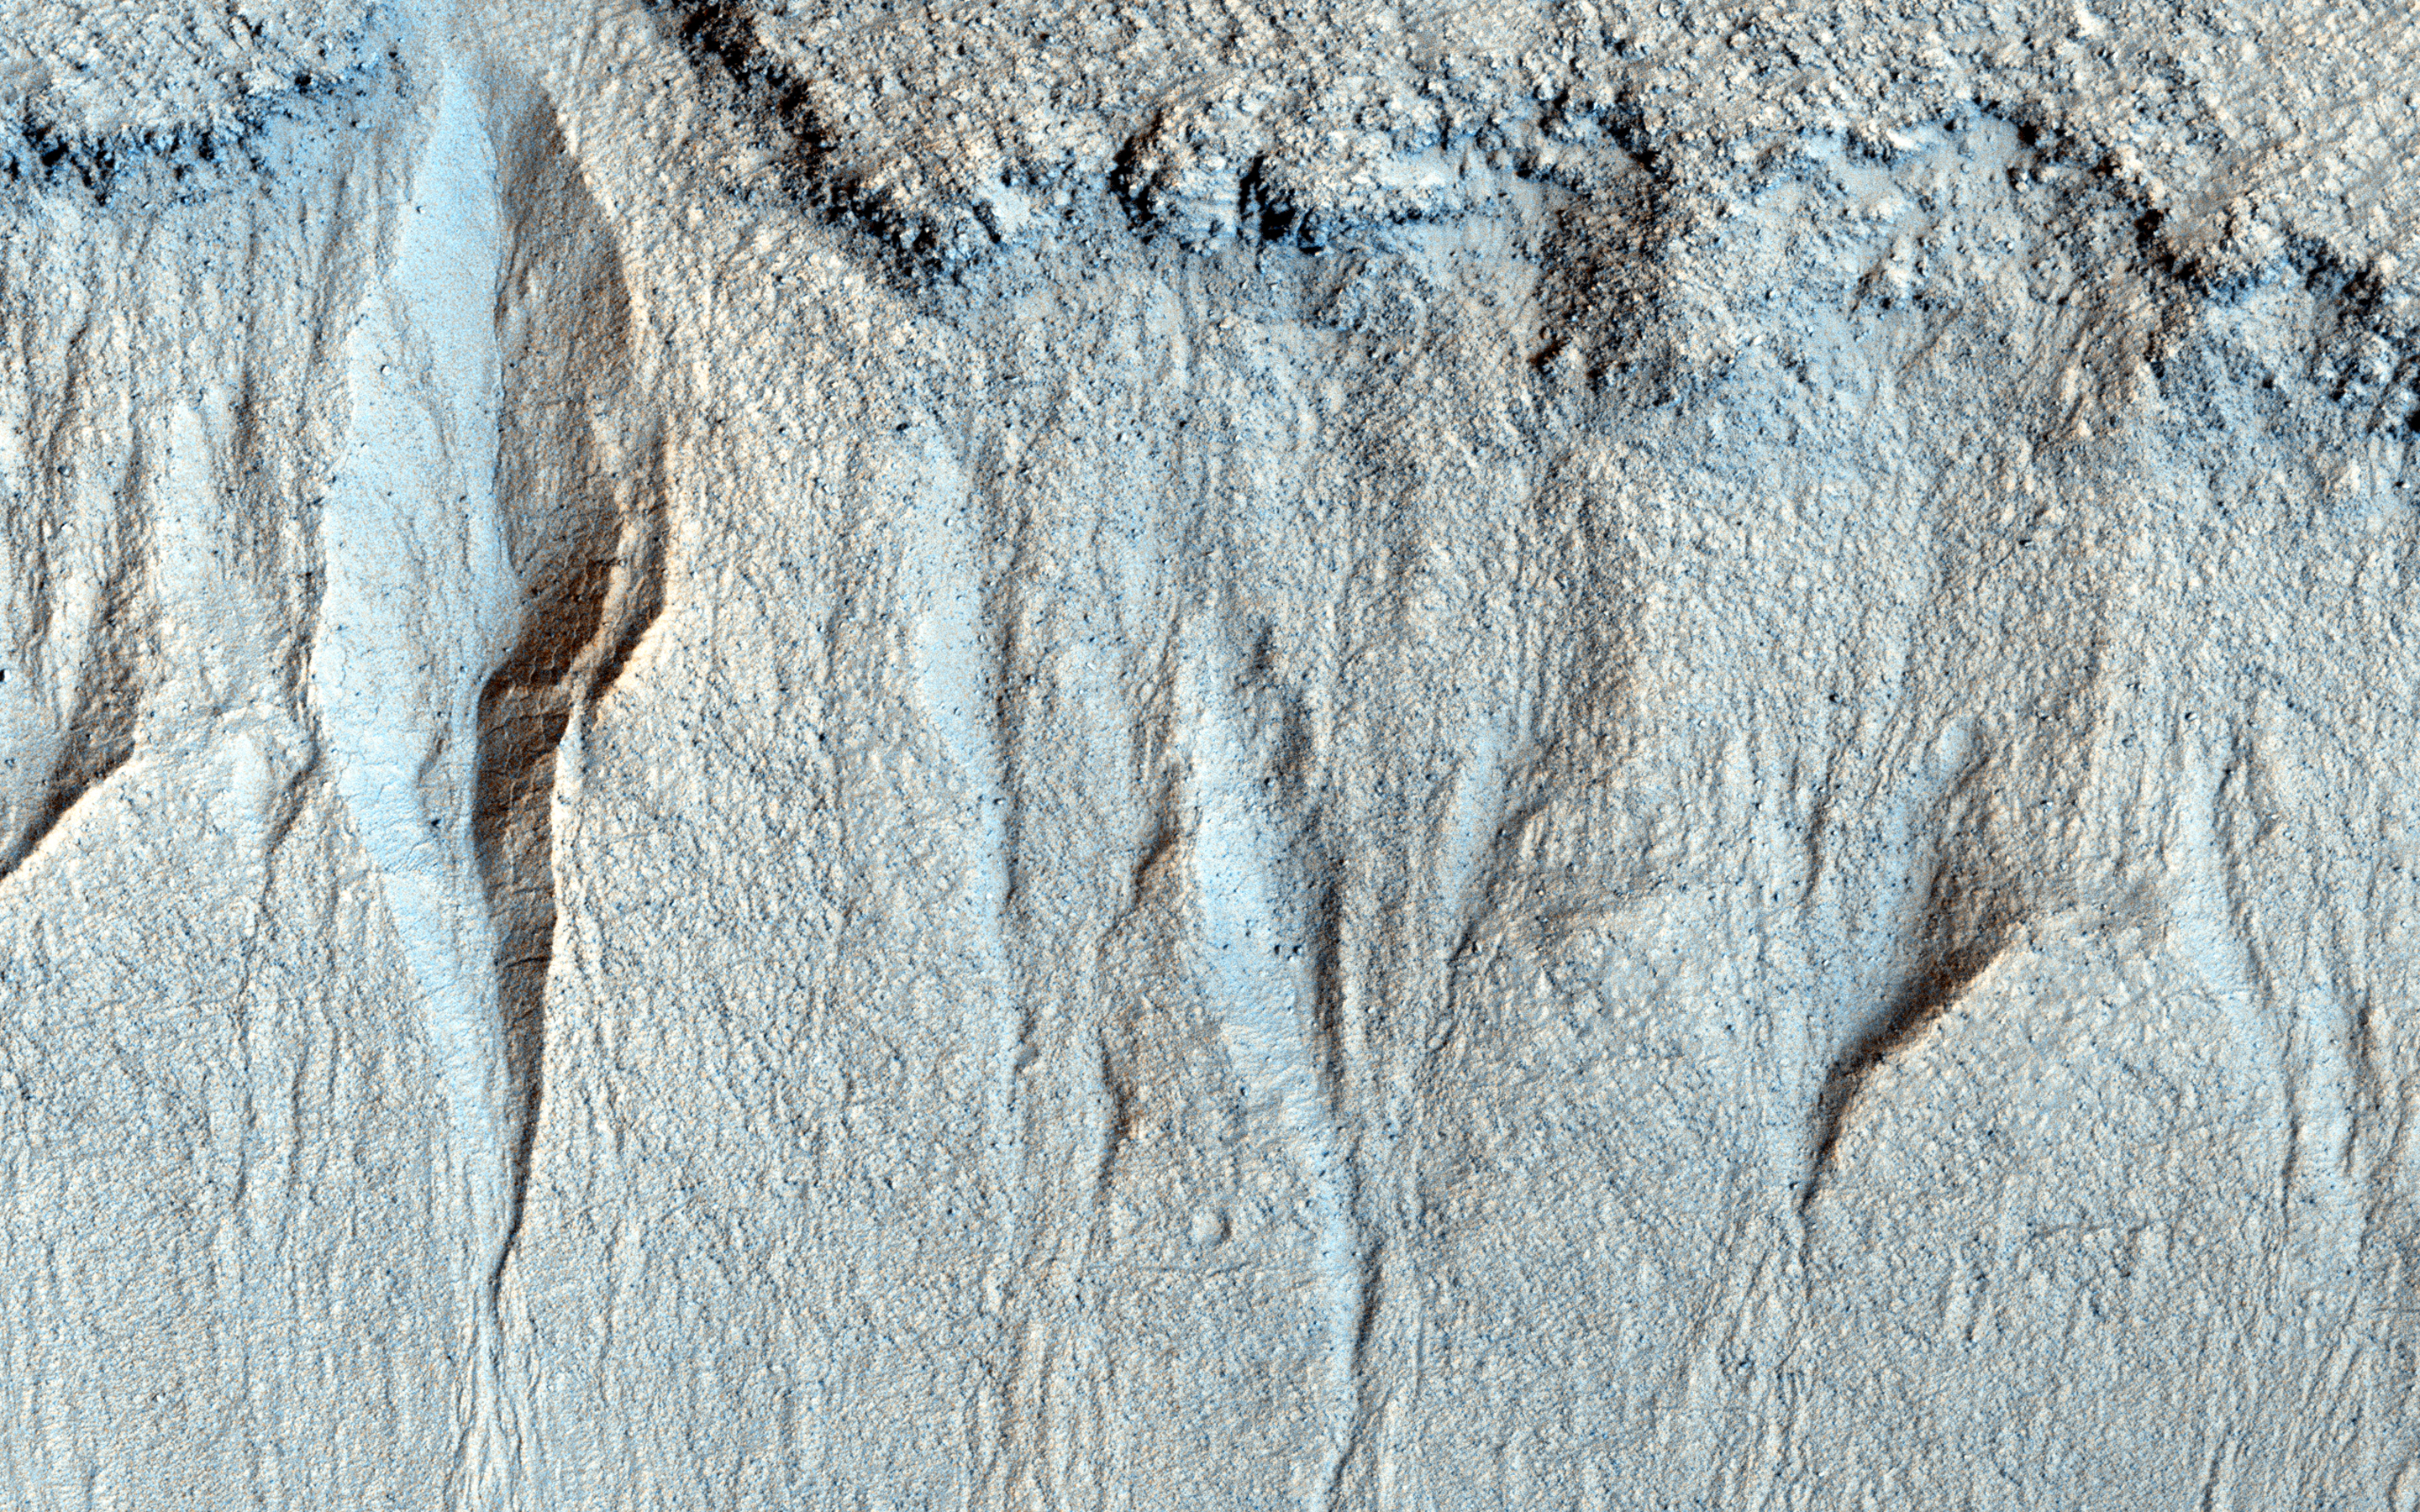

Gullies in Liu Hsin Crater

Here, we have a group of small gullies along a rock layer on the south wall of Liu Hsin Crater. At the foot of the gullies you can see the “fans” of granular sediment that have been deposited downhill from the gully formation.

Nearby, there are much larger gullies. By comparing the gullies that are just 20 kilometers away, we may be able to determine the factors that affect their size.

Liu Hsin (also spelled Xin) was a Chinese astronomer, historian, and editor during the Western Han Dynasty (206 BCE to 9 CE) and then the Xin Dynasty (9 to 23 CE).

This caption is based in part on a public target suggestion from HiWish. (Note: the header image is non map-projected, so approximate north is down).

The University of Arizona, Tucson, operates HiRISE, which was built by Ball Aerospace & Technologies Corp., Boulder, Colo. NASA’s Jet Propulsion Laboratory, a division of the California Institute of Technology in Pasadena, manages the Mars Reconnaissance Orbiter Project for NASA’s Science Mission Directorate, Washington.

Credit: NASA/JPL-Caltech/University of Arizona